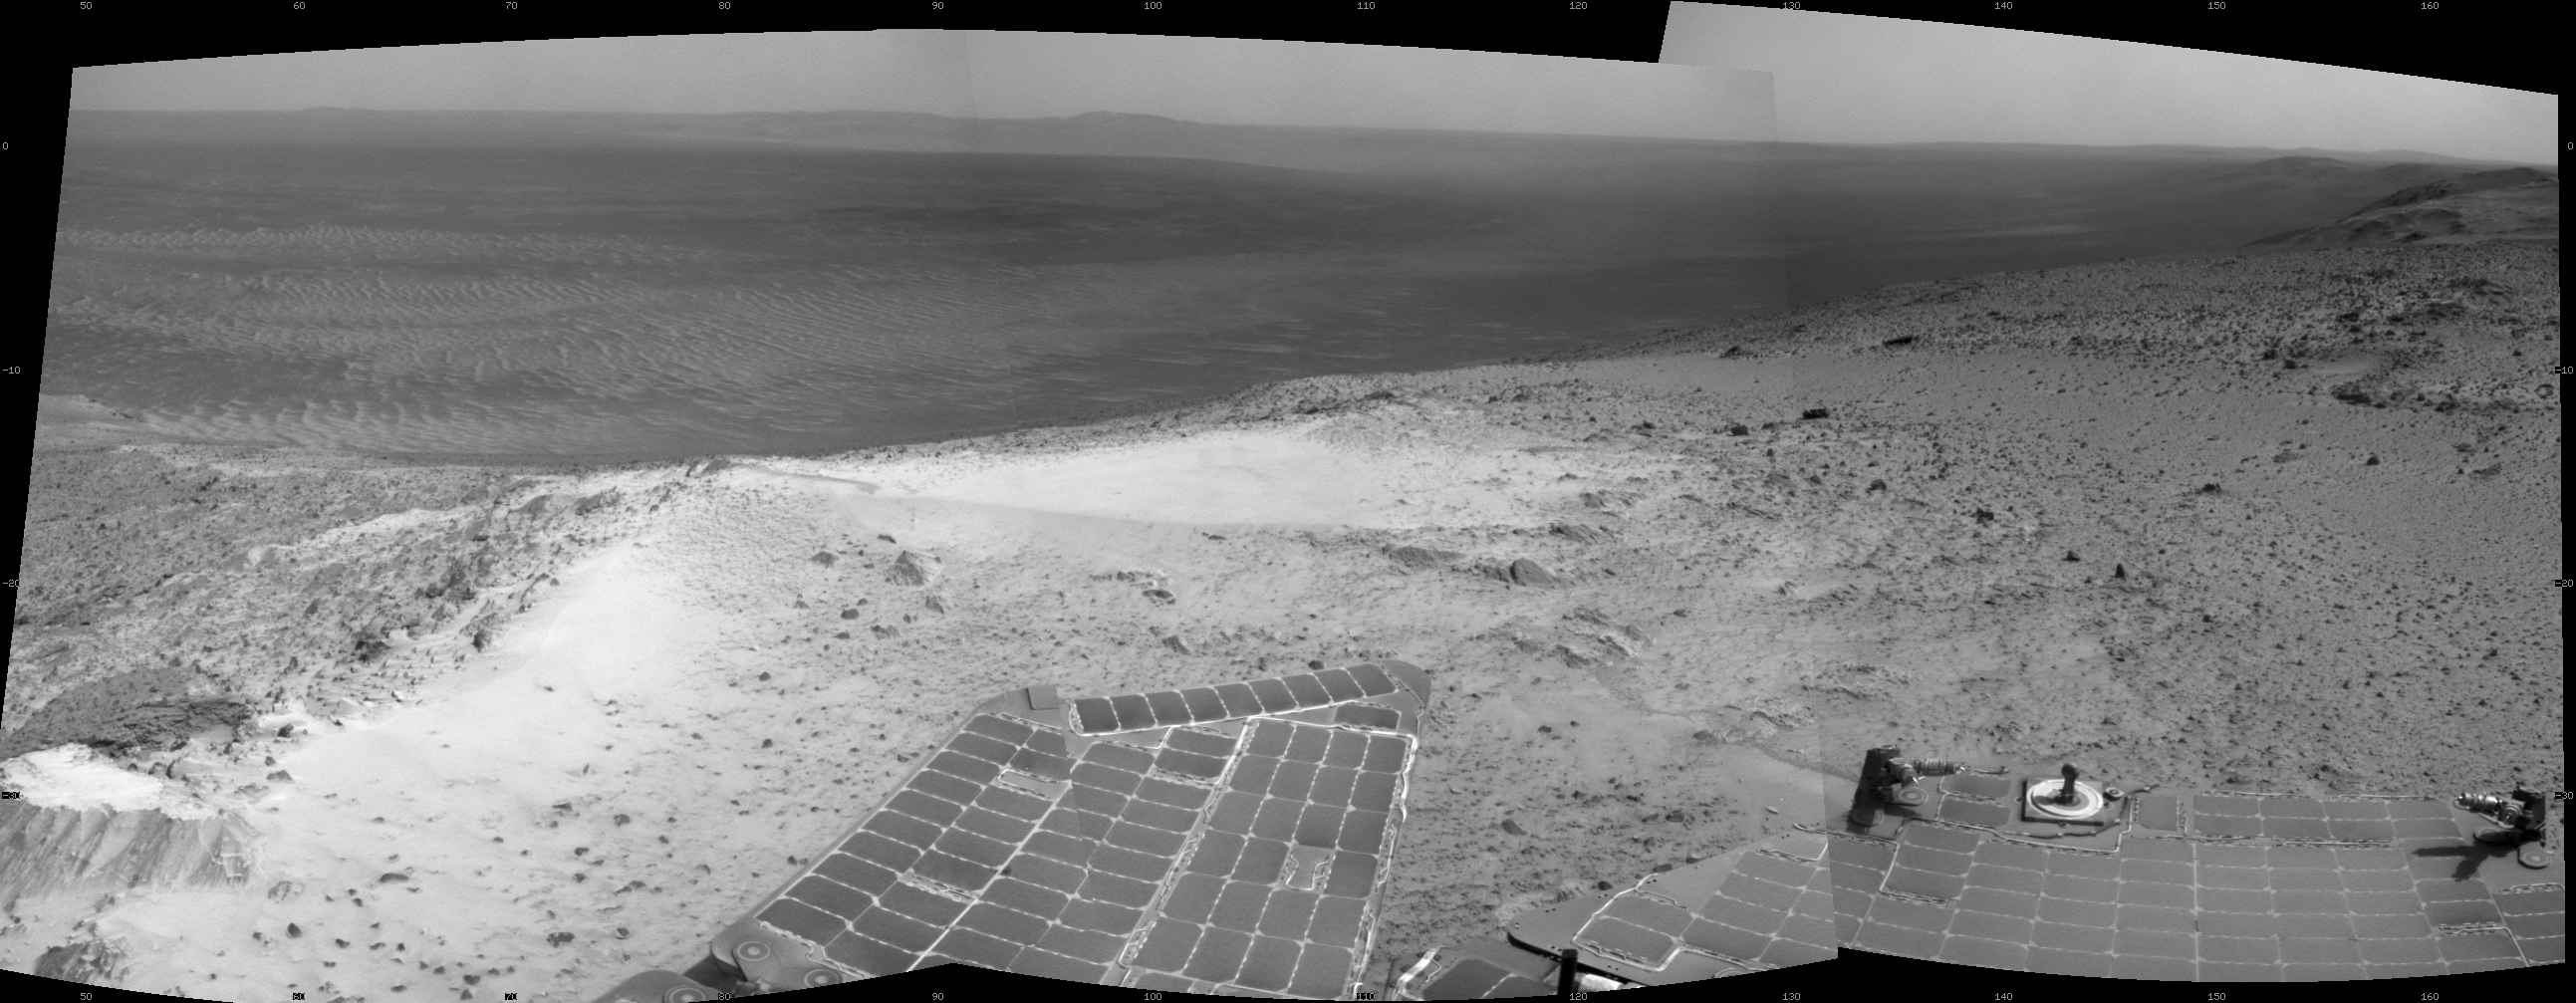

Opportunity’s View from Atop ‘Cape Tribulation’

NASA’s Mars Exploration Rover Opportunity recorded this view just after reaching the summit of “Cape Tribulation,” on the western rim of Endeavour Crater, on Jan. 6, 2015, the 3,894th Martian day, or sol, of the rover’s work on Mars.

The site is about 440 feet (about 135 meters) higher in elevation than the plain surrounding the crater, higher than any other point Opportunity has reached since it began exploring the Endeavour rim in 2011. This view spans from northeast, at left, to south-southeast, at right.

A view of the summit from about 40 feet (about 12 meters) away, taken by Opportunity the previous day, is at PIA19099.

JPL manages the Mars Exploration Rover Project for NASA’s Science Mission Directorate in Washington.

Credit: NASA/JPL-Caltech